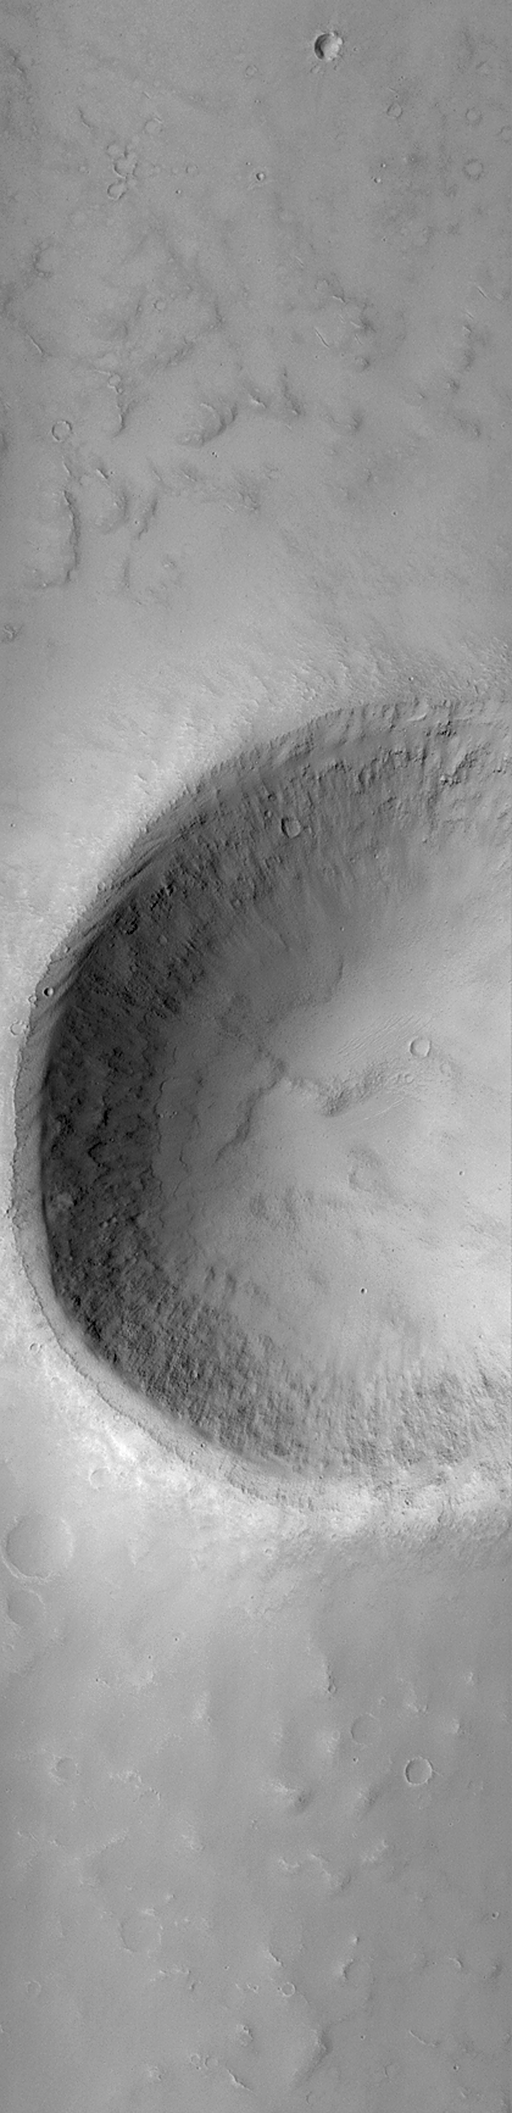

MOC “Looking Into” Martian Craters

During the first week of May 1999, the Mars Orbiter Camera (MOC) spent sometime peering into martian impact craters.

This crater is located on a plain west of the Tartarus Montes (east of Elysium Mons volcano). The crater is about 2.7 kilometers (1.7 miles) across. Illumination is from the left.

If you have ever visited the famous Meteor Crater in northern Arizona, U.S.A., then you are aware of its immense size on a human scale. The Arizona crater, however, is only 1 kilometer across (0.62 miles), whereas this crater is nearly three times that size.

This crater was formed by the impact and explosion of a meteorite at some time in the martian past. After the crater formed, it was modified by wind and erosion. The crater shows deposits of sand and dust on the floor and in low areas around the rim, also boulders and other debris that has slid down the inside walls of the crater; and some crater walls show exposures of bedrock.

Malin Space Science Systems and the California Institute of Technology built the MOC using spare hardware from the Mars Observer mission. MSSS operates the camera from its facilities in San Diego, CA. The Jet Propulsion Laboratory’s Mars Surveyor Operations Project operates the Mars Global Surveyor spacecraft with its industrial partner, Lockheed Martin Astronautics, from facilities in Pasadena, CA and Denver, CO.

Credit: NASA/JPL/MSSS